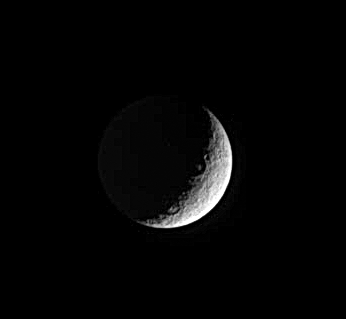

Rhea’s Crescent

Two large craters lie along the boundary between day and night on Saturn’s moon Rhea. The bright spots in the middle of each crater may be prominent central peaks. Rhea is 1,528 kilometers (949 miles) across.

This view shows principally the trailing hemisphere on Rhea. The image has been rotated so that north on Rhea is up.

The image was taken in visible light with the Cassini spacecraft narrow-angle camera on Jan. 19, 2005, at a distance of approximately 1.9 million kilometers (1.2 million miles) from Rhea and at a Sun-Rhea-spacecraft, or phase, angle of 121 degrees. Resolution in the original image was 11 kilometers (7 miles) per pixel. The image has been contrast-enhanced and magnified by a factor of two to aid visibility.

The Cassini-Huygens mission is a cooperative project of NASA, the European Space Agency and the Italian Space Agency. The Jet Propulsion Laboratory, a division of the California Institute of Technology in Pasadena, manages the mission for NASA’s Science Mission Directorate, Washington, D.C. The Cassini orbiter and its two onboard cameras were designed, developed and assembled at JPL. The imaging team is based at the Space Science Institute, Boulder, Colo.

Credit: NASA/JPL/Space Science Institute